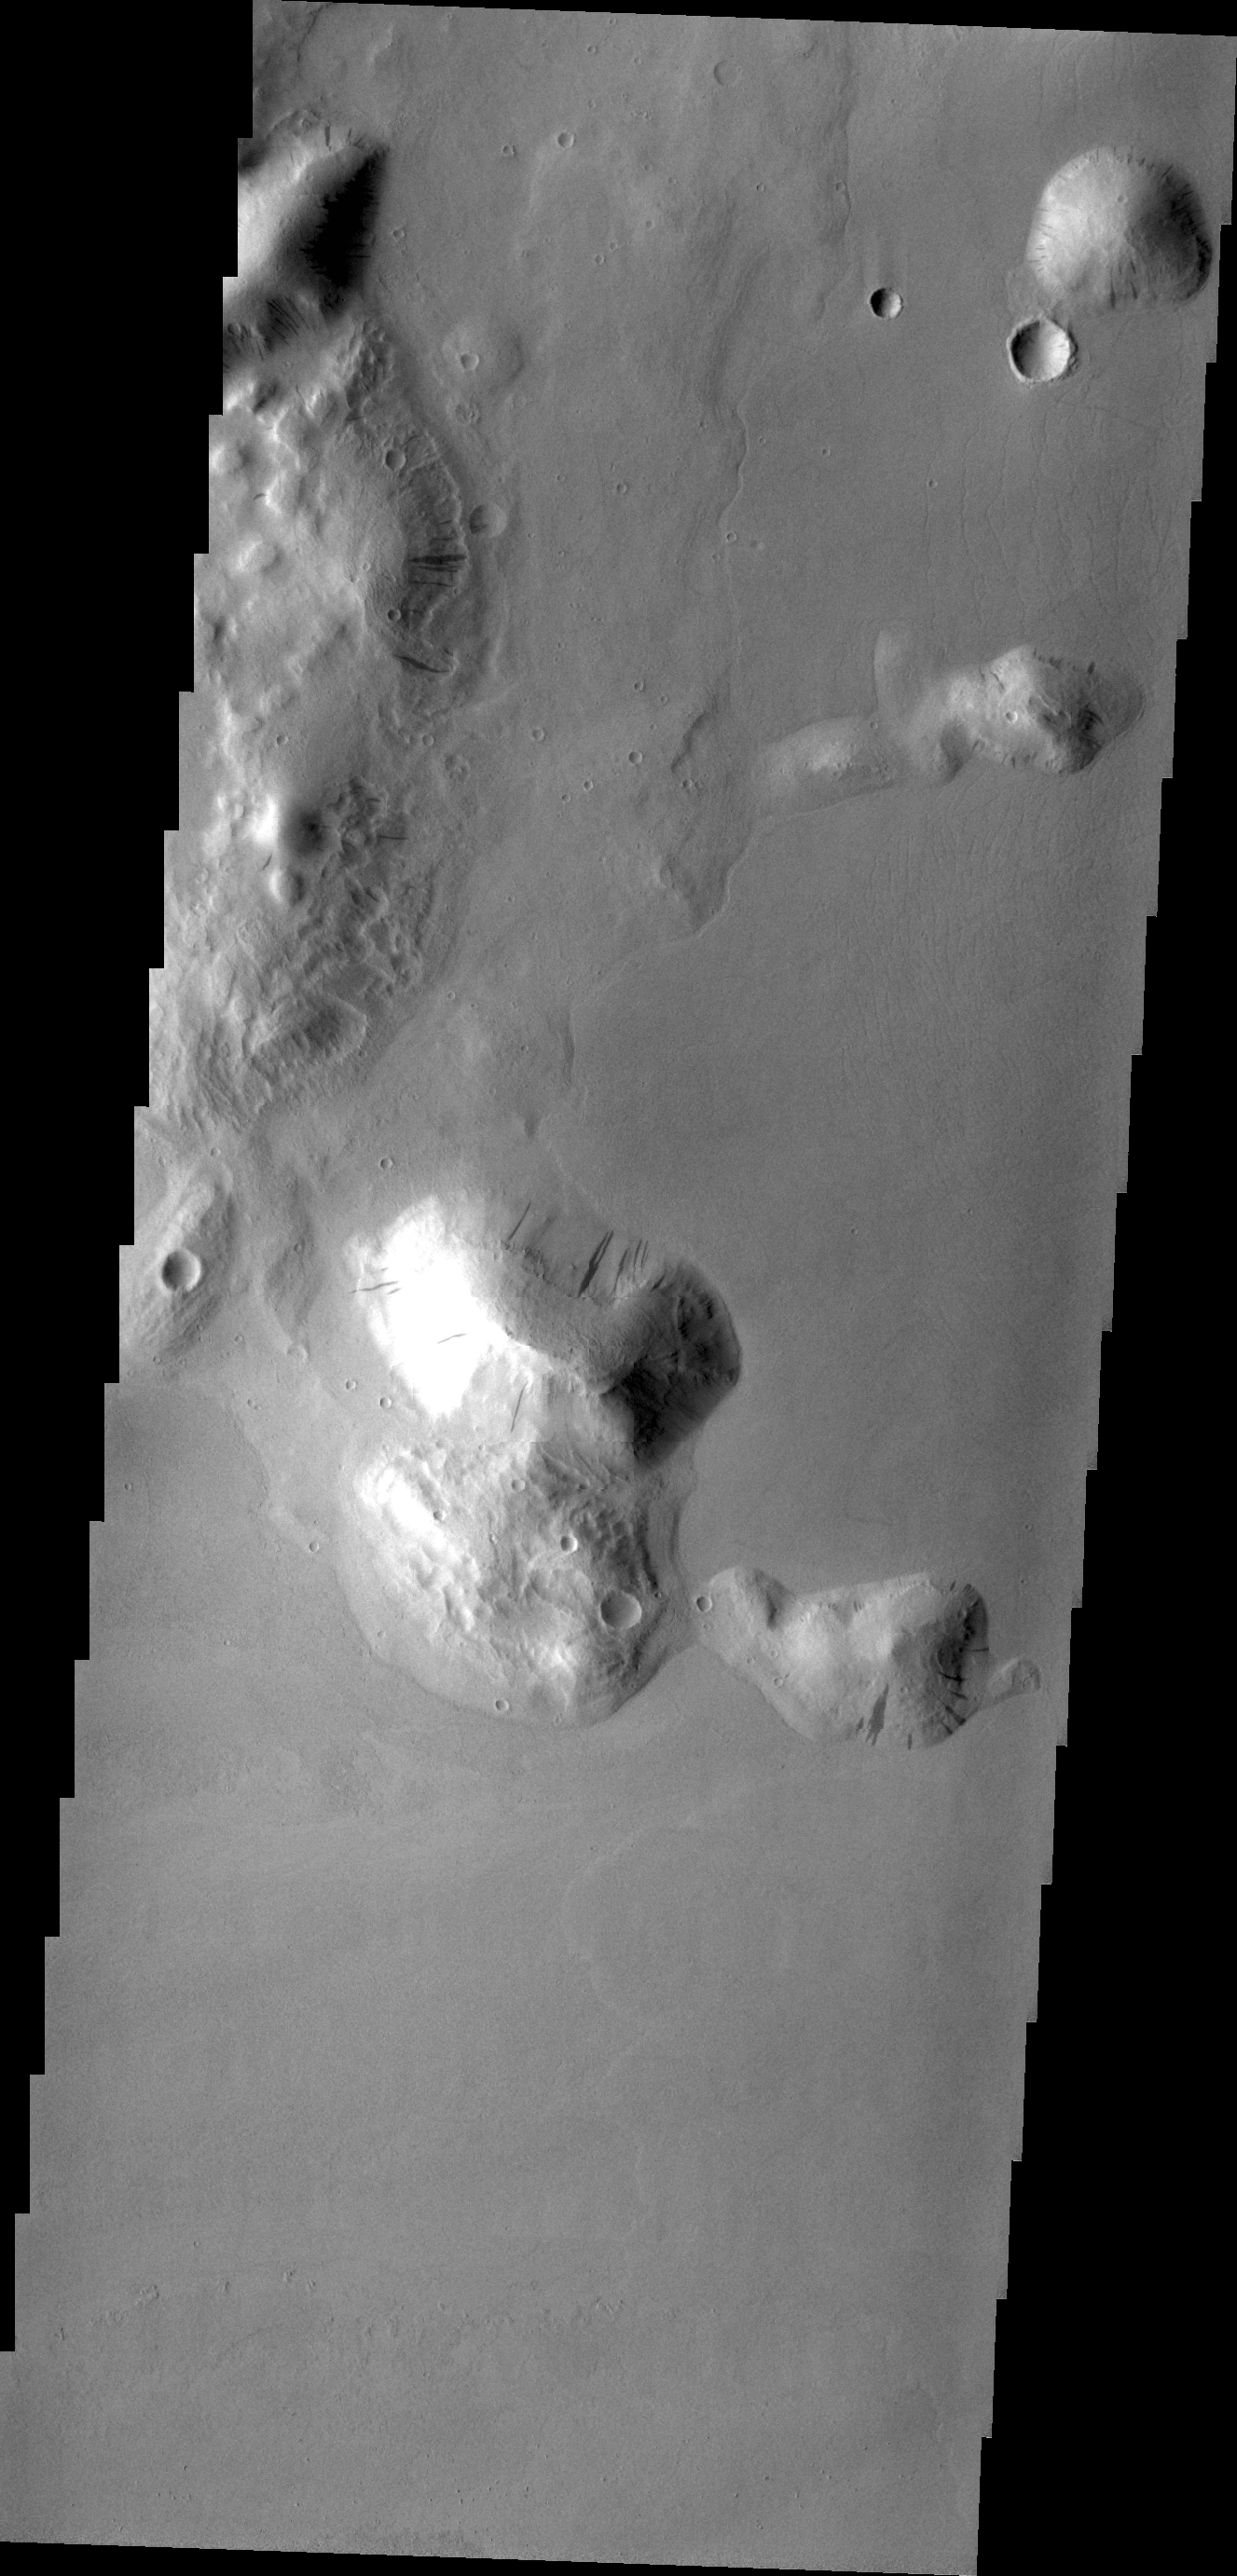

Dark Slope Streaks

Dark streaks mark the sides of this mesa where the movement of material has exposed the darker rock beneath. This mesa (or hill) is just one of hundreds in Tartarus Colles.

Credit: NASA/JPL/ASU